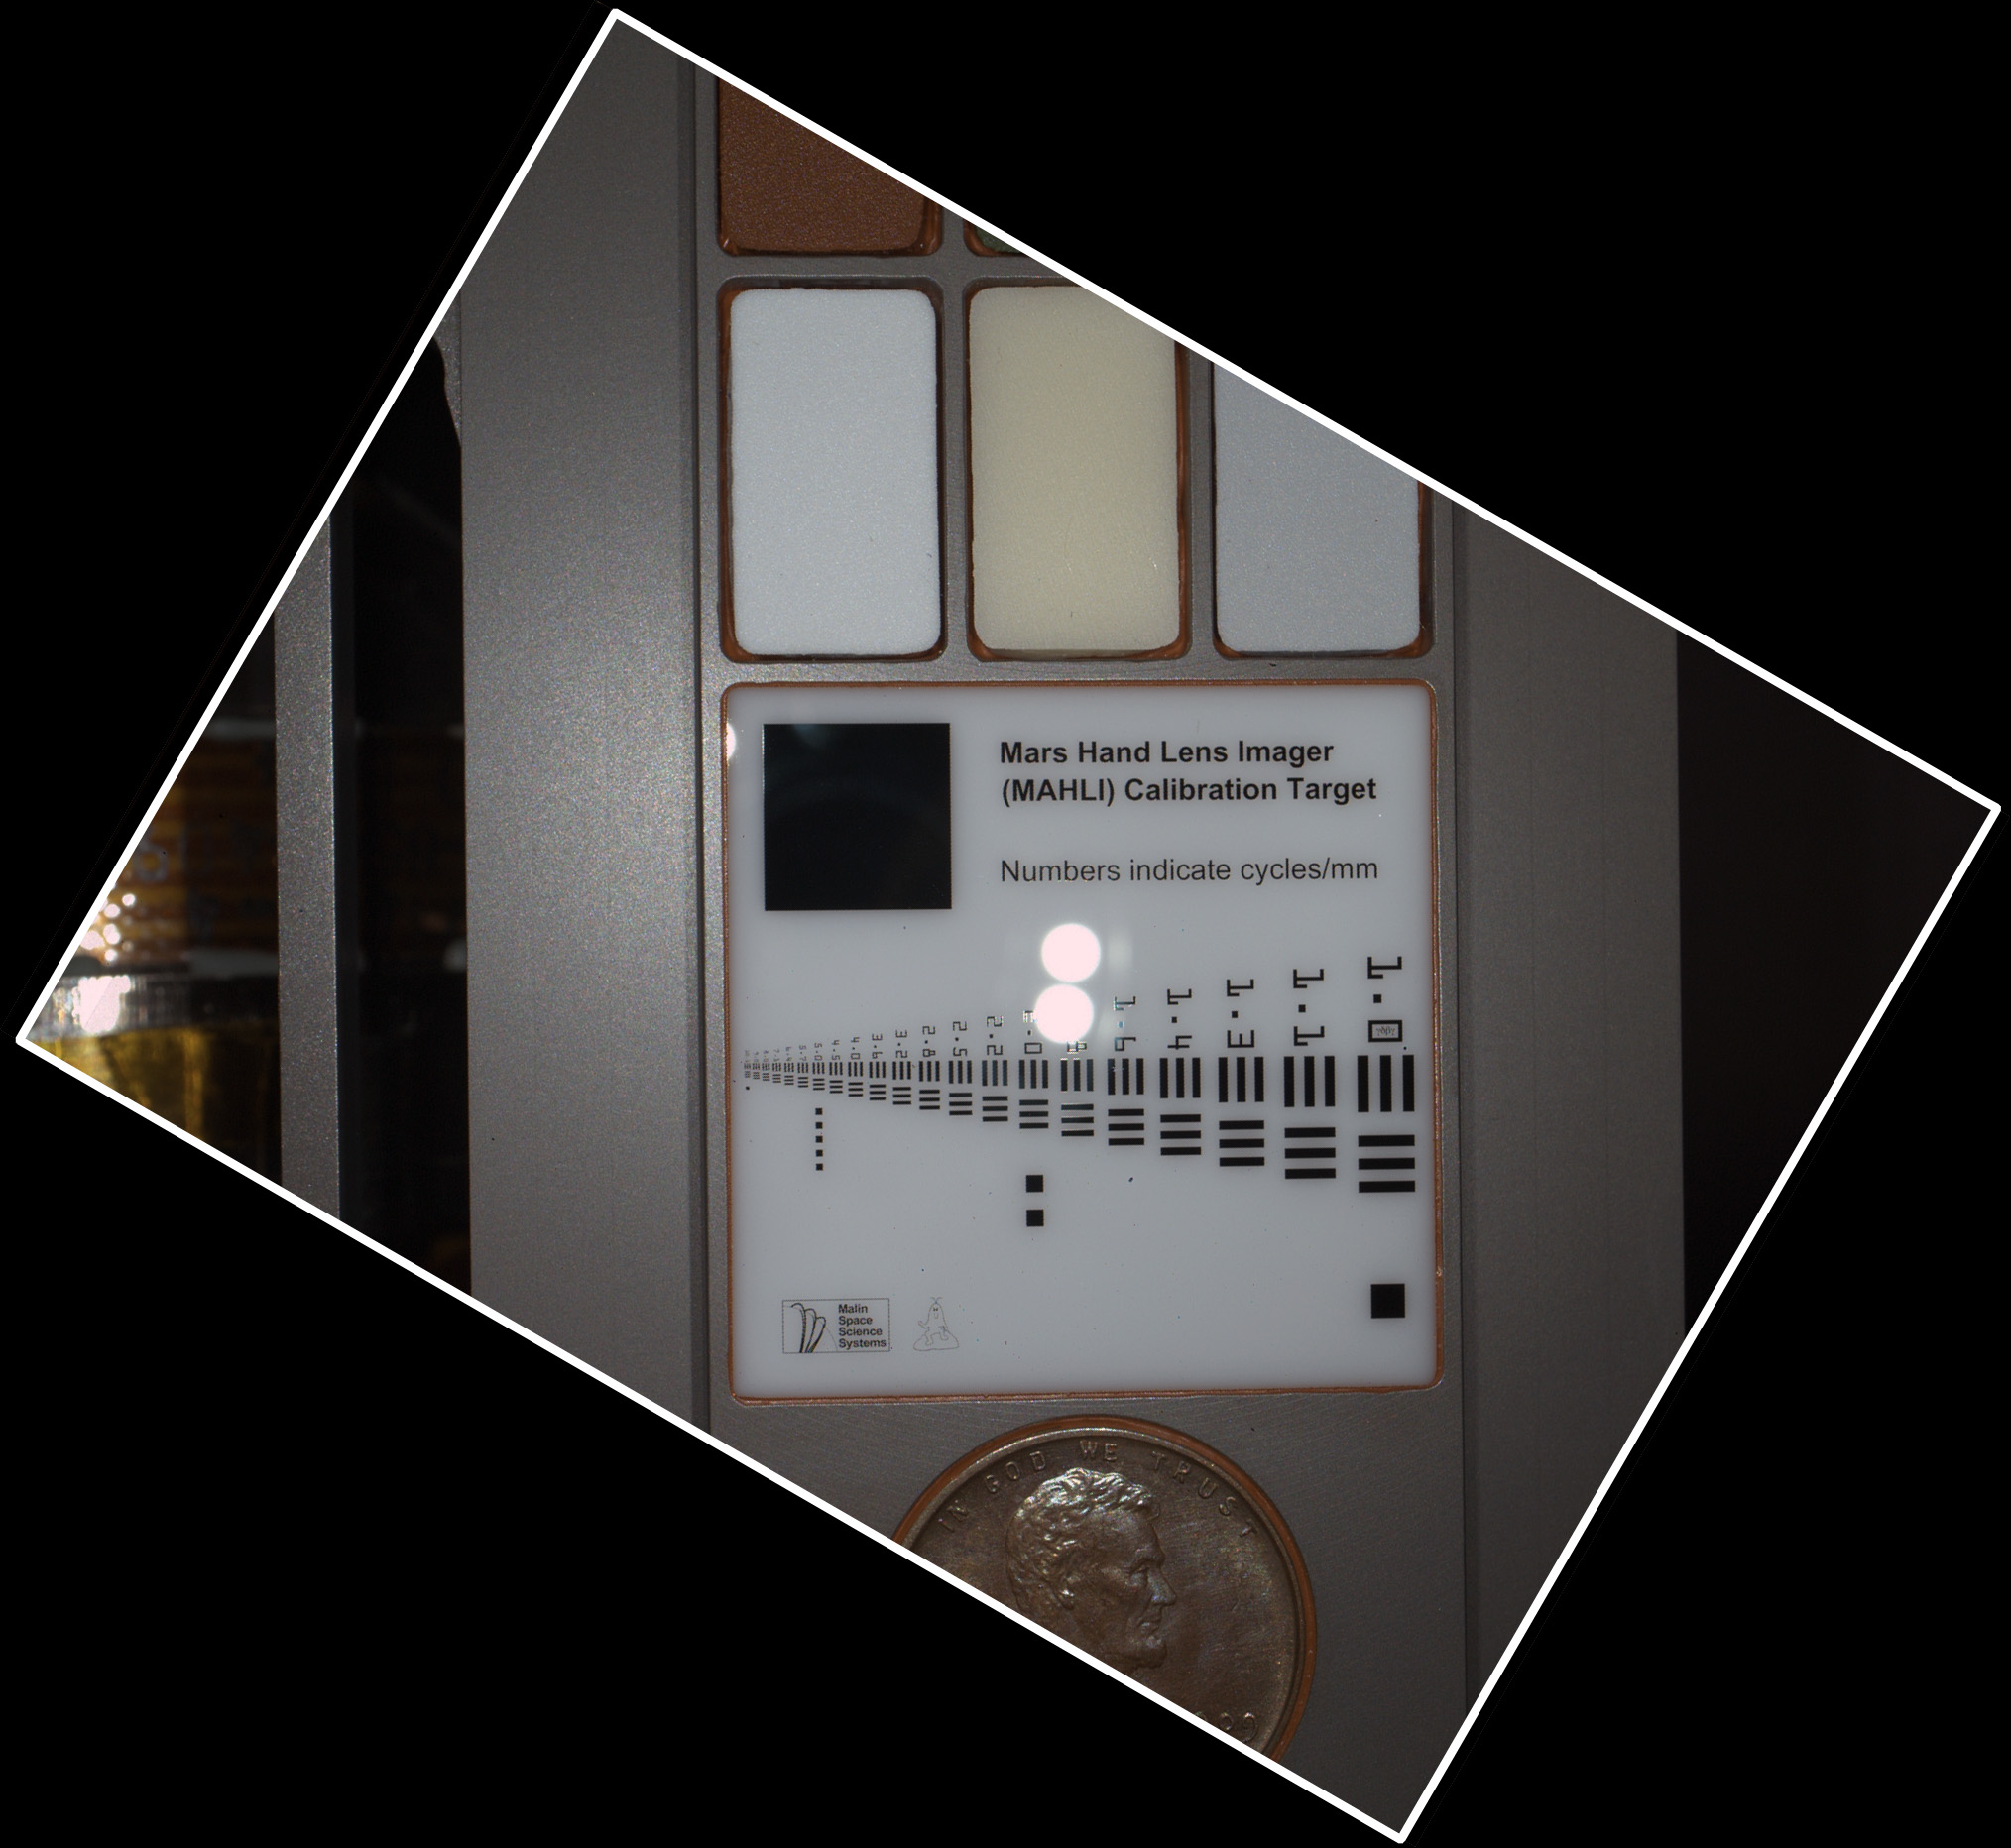

Calibration Target as Seen by Mars Hand Lens Imager

During pre-flight testing, the Mars Hand Lens Imager (MAHLI) camera on NASA’s Mars rover Curiosity took this image of the MAHLI calibration target from a distance of 3.94 inches (10 centimeters) away from the target.

The MAHLI adjustable-focus, color camera is one of the tools on the turret at the end of Curiosity’s robotic arm. Its calibration target is attached to the rover at the arm’s shoulder joint.

This image shows reflections of MAHLI’s white-light LEDs (light emitting diodes) off the opal glass of the bar target. It can be compared with image PIA15288 which was taken when the white LEDs were off and the instrument’s ultraviolet LEDs were on.

The target’s bar graphic is adapted from a standardized U.S. Air Force chart for testing camera resolution. Numbers on it refer to how many of the black-white cycles fit into one millimeter. For example, in the largest set of bars, labeled 1.0, each black bar is one-half millimeter wide and each white space between bars is another one-half millimeter. One millimeter is about 0.04 inch. Applied Image Inc., Rochester, N.Y., made the portion of the MAHLI calibration target with this chart and other graphics on opal glass. One of the graphics, just above the left edge of the penny, is a tiny cartoon figure called “Joe the Martian.”

The row of three pigmented swatches just above the bar graphic provides references of 40-percent gray (left), fluorescent pigment, and 60-percent gray. The row above that, only partial visible in this image, provides red, green and blue color references.

Including a Lincoln penny on the calibration target is a nod to geologists’ tradition of placing a coin as a size reference in close-up photographs of rocks. It gives the public a familiar object for perceiving size easily.

NASA’s Mars Science Laboratory mission launched on Nov. 26, 2011, and will deliver the rover Curiosity to Gale Crater on Mars in August 2012. With MAHLI and nine other science instruments, Curiosity will investigate whether the area has ever offered environmental conditions favorable for microbial life.

Malin Space Science Systems, San Diego, supplied MAHLI and three other cameras for the mission. NASA’s Jet Propulsion Laboratory, a division of the California Institute of Technology, in Pasadena, manages the Mars Science Laboratory mission for the NASA Science Mission Directorate, Washington, and built Curiosity.

Credit: NASA/JPL-Caltech/Malin Space Science Systems